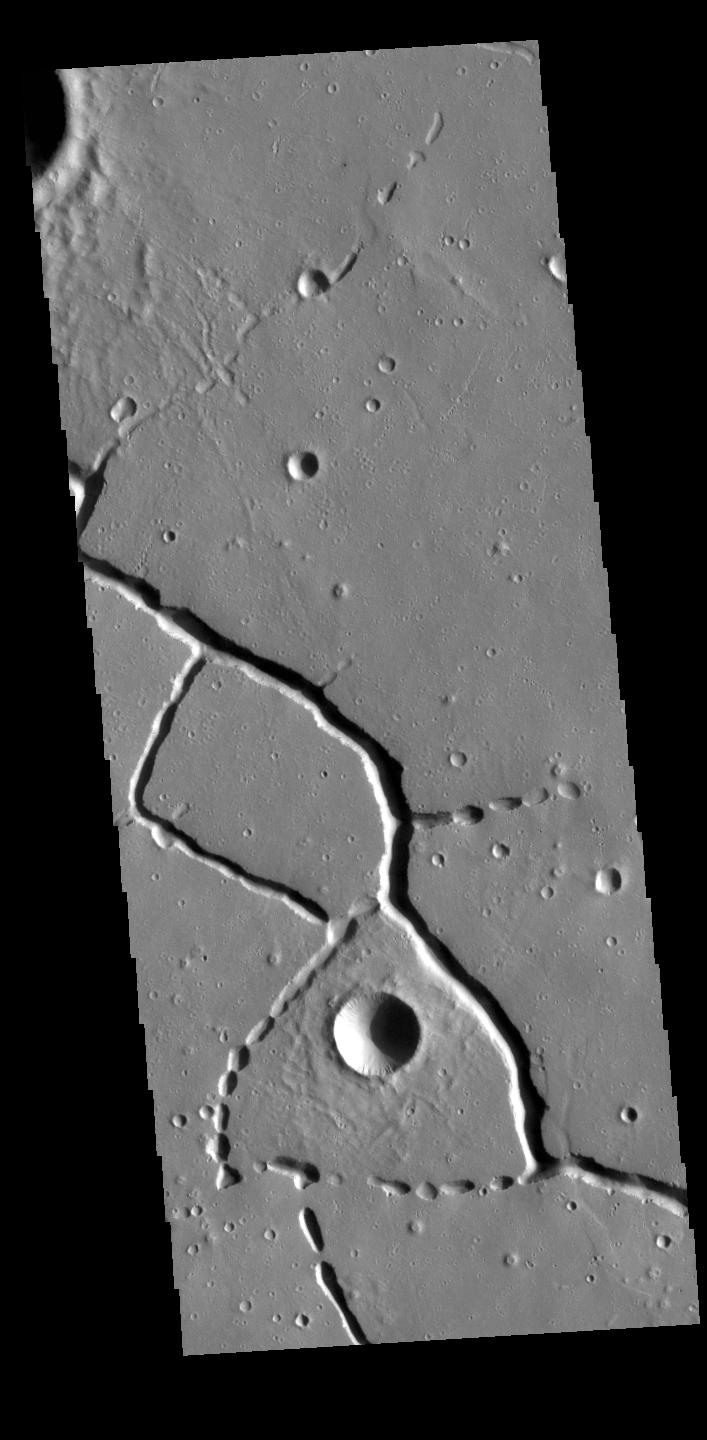

Hephaestus Fossae

This VIS image is located in the northern portion of Hephaestus Fossae. Hephaestus Fossae is a complex channel system in Utopia Planitia near Elysium Mons. It has been proposed that the channels formed by the release of melted subsurface ice during the impact event that created a large crater southeast of this image. Additionally, the nearby Elysium volcanic center created subsurface heating that may have played a part in creating both Hephaestus Fossae and Hebrus Valles to the north. The right angle intersections indicate there is some tectonic activity in the region, and the circular depressions indicate surface collapse into subsurface voids. Hephaestus Fossae is a very complex set of features.

Credit: NASA/JPL-Caltech/ASU